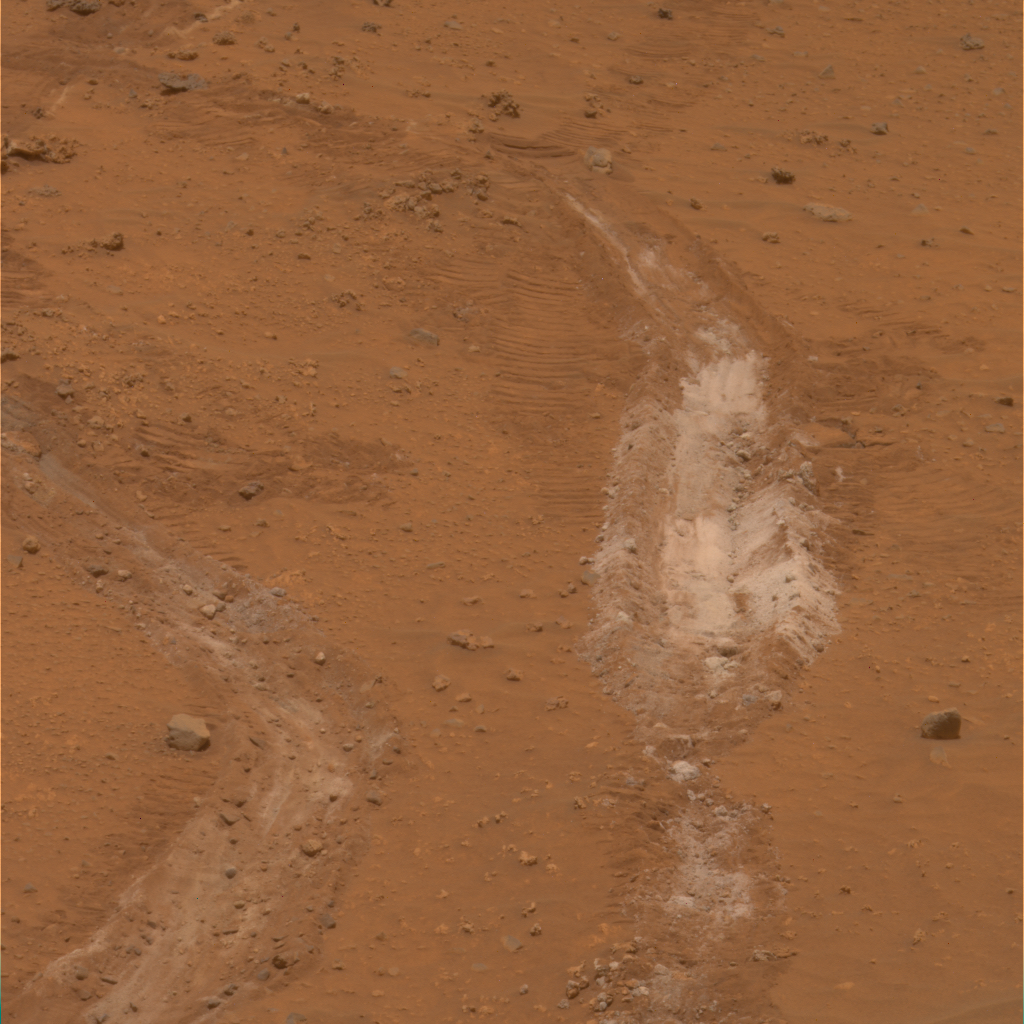

Silica-Rich Soil Found by Spirit

NASA’s Mars Exploration Rover Spirit has found a patch of bright-toned soil so rich in silica that scientists propose water must have been involved in concentrating it.

The silica-rich patch, informally named “Gertrude Weise” after a player in the All-American Girls Professional Baseball League, was exposed when Spirit drove over it during the 1,150th Martian day, or sol, of Spirit’s Mars surface mission (March 29, 2007). One of Spirit’s six wheels no longer rotates, so it leaves a deep track as it drags through soil. Most patches of disturbed, bright soil that Spirit had investigated previously are rich in sulfur, but this one has very little sulfur and is about 90 percent silica.

This image is a approximately true-color composite of three images taken through different filters by Spirit’s panoramic camera on Sol 1,187 (May 6). The track of disturbed soil is roughly 20 centimeters (8 inches) wide.

Spirit’s miniature thermal emission spectrometer, which can assess a target’s mineral composition from a distance, examined the Gertrude Weise patch on Sol 1,172 (April 20). The indications it found for silica in the overturned soil prompted a decision to drive Spirit close enough to touch the soil with the alpha particle X-ray spectrometer, a chemical analyzer at the end of Spirit’s robotic arm. The alpha particle X-ray spectrometer collected data about this target on sols 1,189 and 1,190 (May 8 and May 9) and produced the finding of approximately 90 percent silica.

Silica is silicon dioxide. On Earth, it commonly occurs as the crystalline mineral quartz and is the main ingredient in window glass. The Martian silica at Gertrude Weise is non-crystalline, with no detectable quartz.

In most cases, water is required to produce such a concentrated deposit of silica, according to members of the rover science team. One possible origin for the silica could have been interaction of soil with acidic steam produced by volcanic activity. Another could have been from water in a hot spring environment.

Credit: NASA/JPL/Cornell